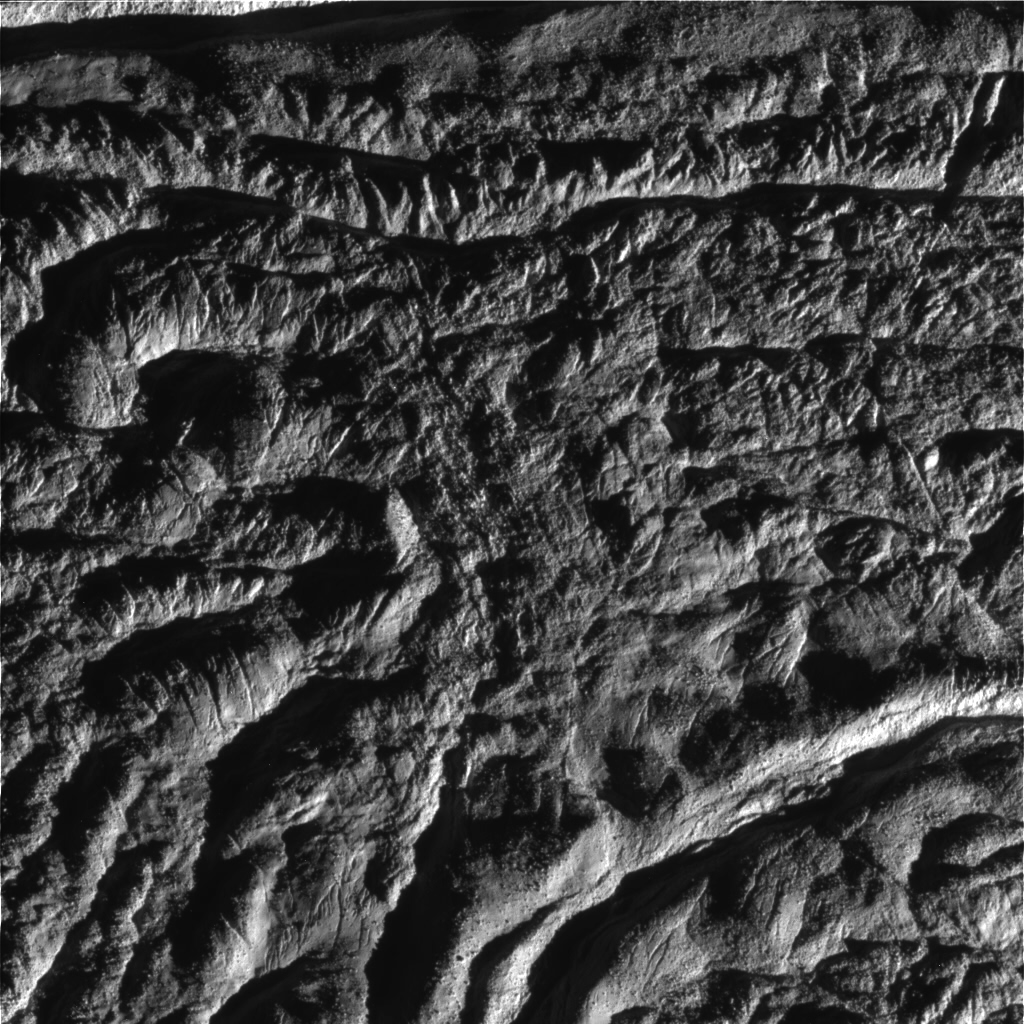

Enceladus Rev 80 Flyby Skeet Shoot #4

This image is the fourth skeet-shoot footprint taken during Cassini’s very close flyby of Enceladus on Aug. 11, 2008. Cairo Sulcus is shown crossing the upper left portion of the image. An unnamed fracture curves around the lower right corner. (The image is upside down from the skeet-shoot footprint shown here.) The image was taken with the Cassini spacecraft narrow-angle camera on Aug. 11, 2008, a distance of approximately 3,027 kilometers (1,881 miles) above the surface of Enceladus. Image scale is approximately 20 meters (66 feet) per pixel.

The Cassini-Huygens mission is a cooperative project of NASA, the European Space Agency and the Italian Space Agency. The Jet Propulsion Laboratory, a division of the California Institute of Technology in Pasadena, manages the mission for NASA’s Science Mission Directorate, Washington, D.C. The Cassini orbiter and its two onboard cameras were designed, developed and assembled at JPL. The imaging operations center is based at the Space Science Institute in Boulder, Colo.

Credit: NASA/JPL/Space Science Institute